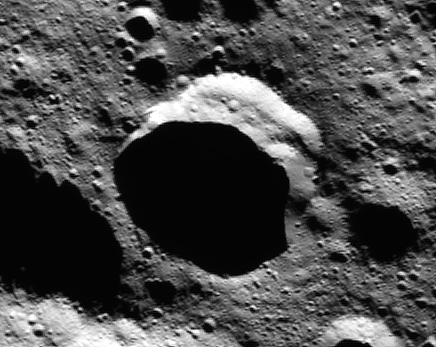

Ceres Persistent Shadow (Animation)

View the movie

This animation of images from NASA’s Dawn spacecraft shows a crater in the northern polar region of Ceres that is partly in shadow year-round. In several craters like this one, bright water ice deposits have been observed by Dawn’s framing camera.

This finding suggests that water ice can be stored for significant amounts of time in cold, dark craters on Ceres. Such reservoirs are called “cold traps.” At less than minus 260 degrees Fahrenheit (110 Kelvin), they are so chilly that very little of the ice turns into vapor in the course of a billion years.

These findings were published in a 2016 study in the journal Nature Astronomy.

Dawn’s mission is managed by JPL for NASA’s Science Mission Directorate in Washington. Dawn is a project of the directorate’s Discovery Program, managed by NASA’s Marshall Space Flight Center in Huntsville, Alabama. UCLA is responsible for overall Dawn mission science. Orbital ATK, Inc., in Dulles, Virginia, designed and built the spacecraft. The German Aerospace Center, the Max Planck Institute for Solar System Research, the Italian Space Agency and the Italian National Astrophysical Institute are international partners on the mission team.

Credit: NASA/JPL-Caltech/UCLA/MPS/DLR/IDA